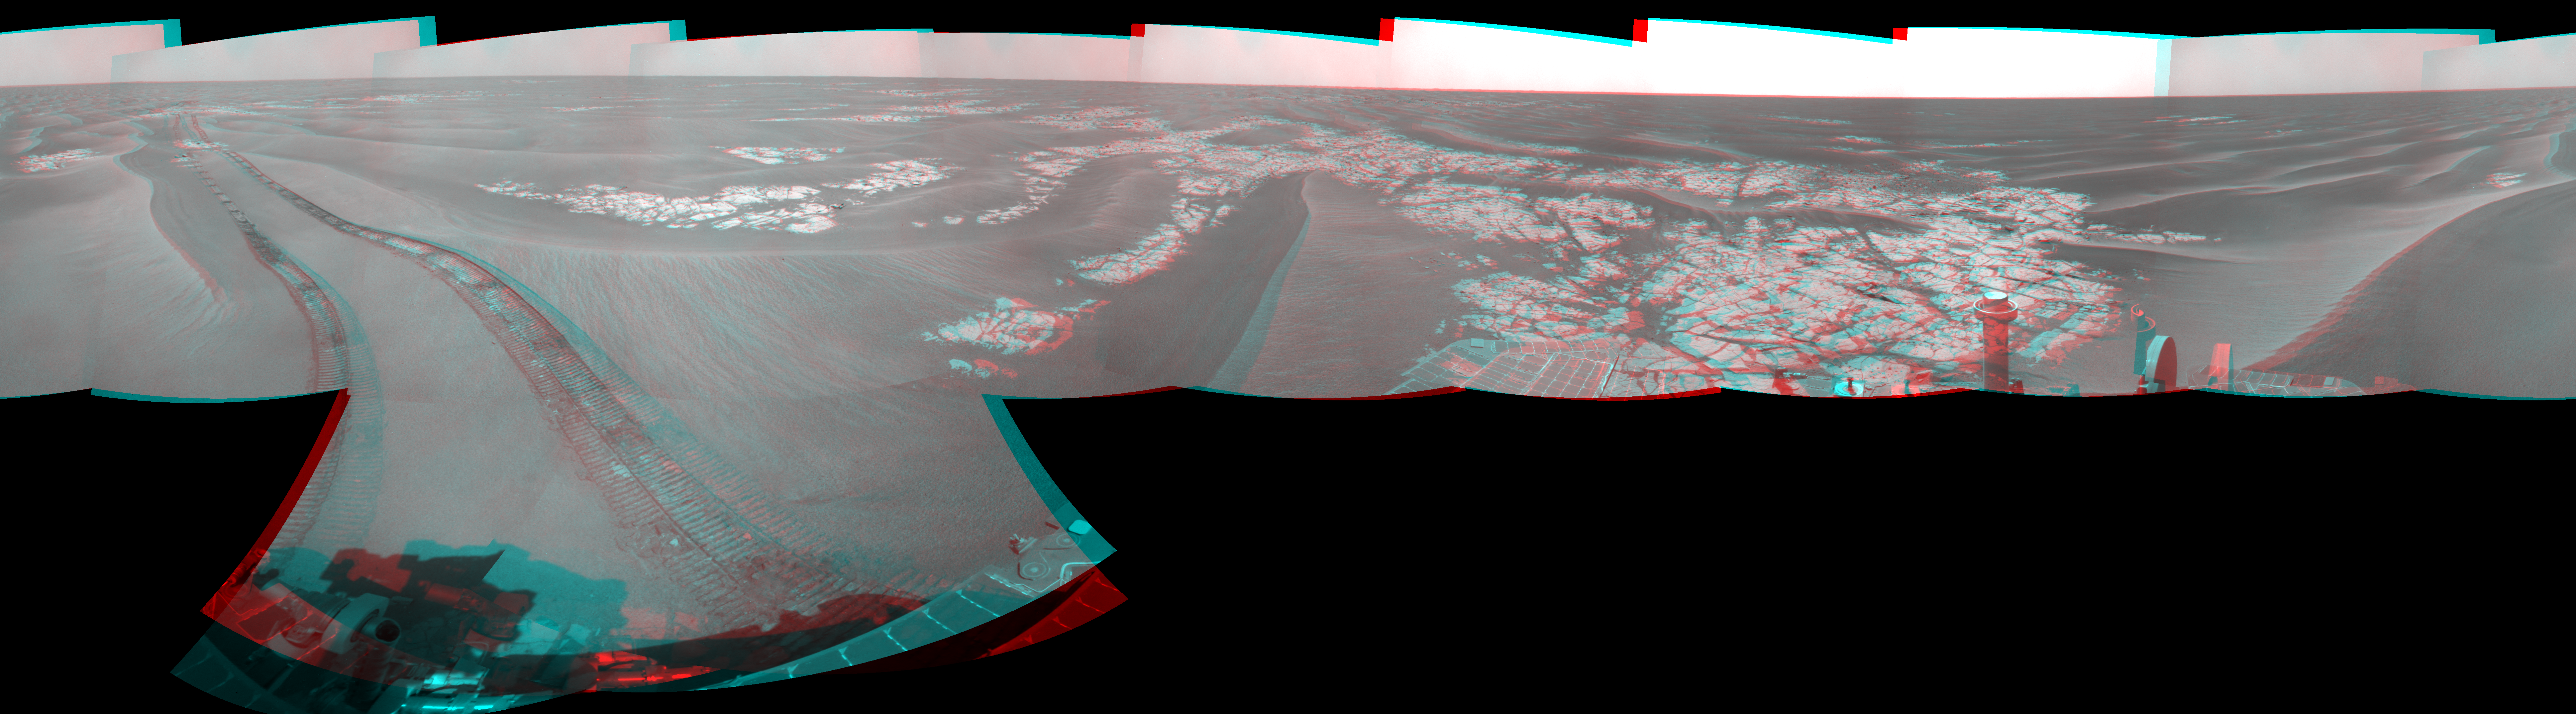

Opportunity’s View on Sols 1803 and 1804 (Stereo)

Left-eye view of a color stereo pair for PIA11812

Right-eye view of a color stereo pair for PIA11812

NASA’s Mars Exploration Rover Opportunity used its navigation camera to take the images combined into this stereo, full-circle view of the rover’s surroundings during the 1,803rd and 1,804th Martian days, or sols, of Opportunity’s surface mission (Feb. 18 and 19, 2009). South is at the center; north at both ends.

This view combines images from the left-eye and right-eye sides of the navigation camera. It appears three-dimensional when viewed through red-blue glasses with the red lens on the left.

The rover had driven 55 meters on Sol 1803 before beginning to take the frames in this view. Tracks from that drive recede northward. For scale, the distance between the parallel wheel tracks is about 1 meter (about 40 inches).

The terrain in this portion of Mars’ Meridiani Planum region includes dark-toned sand ripples and lighter-toned bedrock.

This view is presented as a cylindrical-perspective projection with geometric seam correction.

Credit: NASA/JPL-Caltech